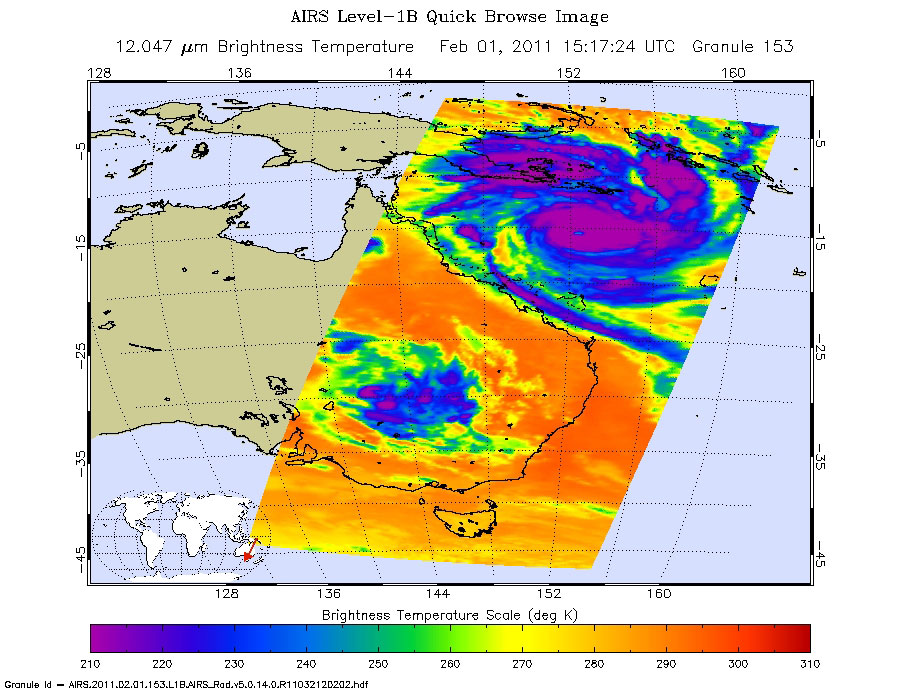

Monster Cyclone Yasi Eyes Australia in NASA Image

Mass evacuations are underway in the northeastern Australian state of Queensland in anticipation of what forecasters expect will be the largest cyclone ever to hit the continent. Yasi has intensified rapidly and currently has winds gusting up to 295 kilometers per hour (183 mph). It is expected to maintain that intensity-equivalent to a Category Five hurricane on the Saffir-Simpson Scale — until landfall in northeastern Queensland between Cairns and Innisfail during the late evening local time on Feb. 2 (early morning Feb. 2 in the United States).

Shown here is the latest infrared image of Yasi from the Atmospheric Infrared Sounder (AIRS) instrument on NASA’s Aqua satellite, built and managed by NASA’s Jet Propulsion Laboratory, Pasadena, Calif. It was taken on Feb. 1, 2011, at 7:17 a.m. PST (10:17 a.m. EST). A distinct eye is visible, and the outer bands of the storm can be seen nearing the Australian coast.

The AIRS data create an accurate 3-D map of atmospheric temperature, water vapor and clouds, data that are useful to forecasters. The image shows the temperature of Yasi’s cloud tops or the surface of Earth in cloud-free regions. The coldest cloud-top temperatures appear in purple, indicating towering cold clouds and heavy precipitation. The infrared signal of AIRS does not penetrate through clouds. Where there are no clouds, AIRS reads the infrared signal from the surface of the ocean waters, revealing warmer temperatures in orange and red.

About AIRS
The Atmospheric Infrared Sounder, AIRS, in conjunction with the Advanced Microwave Sounding Unit, AMSU, senses emitted infrared and microwave radiation from Earth to provide a three-dimensional look at Earth’s weather and climate. Working in tandem, the two instruments make simultaneous observations all the way down to Earth’s surface, even in the presence of heavy clouds. With more than 2,000 channels sensing different regions of the atmosphere, the system creates a global, three-dimensional map of atmospheric temperature and humidity, cloud amounts and heights, greenhouse gas concentrations, and many other atmospheric phenomena. Launched into Earth orbit in 2002, the AIRS and AMSU instruments fly onboard NASA’s Aqua spacecraft and are managed by NASA’s Jet Propulsion Laboratory in Pasadena, Calif., under contract to NASA. JPL is a division of the California Institute of Technology in Pasadena.

Credit: NASA/JPL